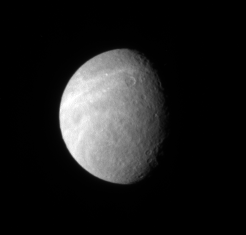

Rhea’s Bright Wisps

Wispy markings reach out across Rhea’s surface from its trailing hemisphere. The bright markings appear to be fractures, like those found on Dione.

This view looks toward the northern hemisphere on Rhea’s trailing side. North on Rhea (1,528 kilometers, or 949 miles across) is up and rotated about 40 degrees to the right.

The image was taken in visible light with the Cassini spacecraft narrow-angle camera on May 1, 2007 at a distance of approximately 1.9 million kilometers (1.2 million miles) from Rhea and at a Sun-Rhea-spacecraft, or phase, angle of 54 degrees. Image scale is 11 kilometers (7 miles) per pixel.

The Cassini-Huygens mission is a cooperative project of NASA, the European Space Agency and the Italian Space Agency. The Jet Propulsion Laboratory, a division of the California Institute of Technology in Pasadena, manages the mission for NASA’s Science Mission Directorate, Washington, D.C. The Cassini orbiter and its two onboard cameras were designed, developed and assembled at JPL. The imaging operations center is based at the Space Science Institute in Boulder, Colo.

Credit: NASA/JPL/Space Science Institute